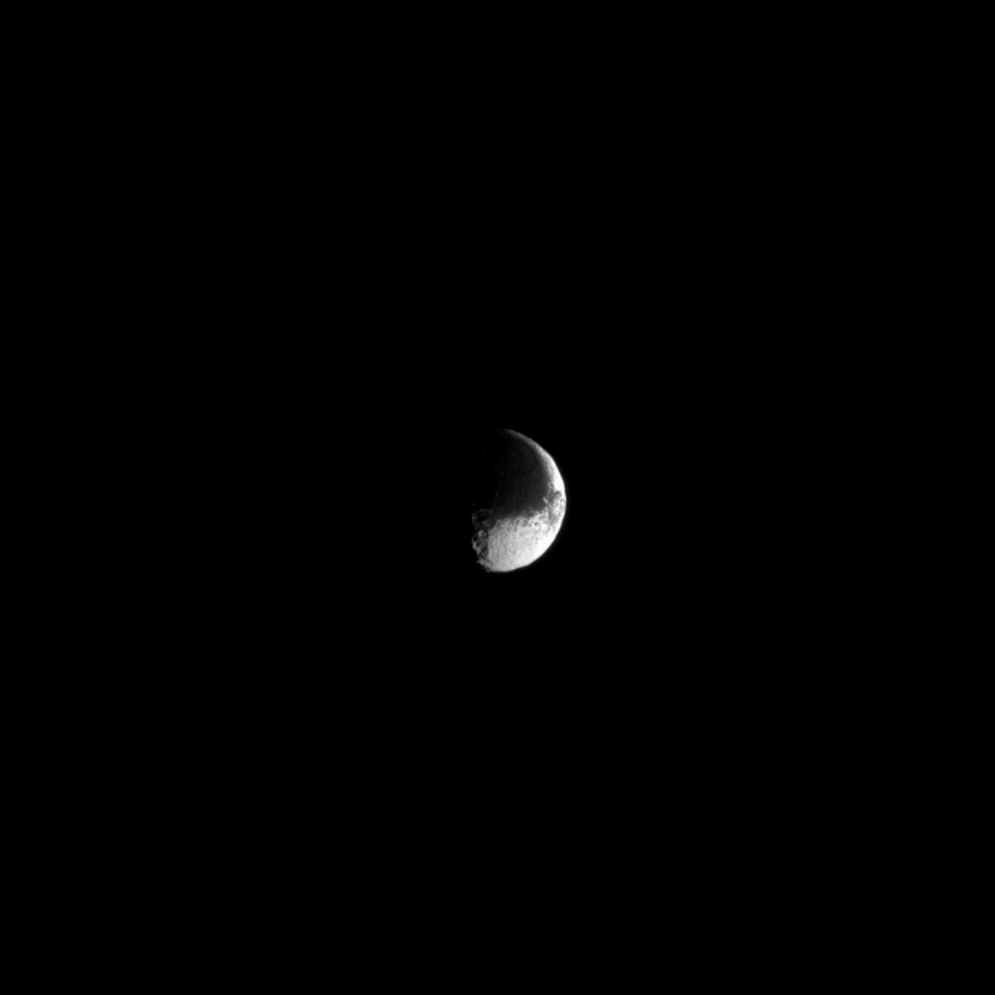

Yin and Yang

Iapetus is a moon of extreme contrasts. The light and dark features give the moon a distinctive “yin and yang” appearance. Scientists believe that a runaway migration of ice on the surface, triggered by a preferential initial darkening and consequential warming of the leading hemisphere of the moon by infalling debris from the outer moon Phoebe, may be responsible for the unusual and striking appearance.

For more on Iapetus (914 miles, or 1,471 kilometers across), see this press release about theories regarding this moon’s unique color dichotomy.

This view looks toward the Saturn-facing hemisphere of Iapetus. North on Iapetus is up and rotated 30 degrees to the right. The image was taken in visible light with the Cassini spacecraft narrow-angle camera on Aug. 30, 2013.

The view was obtained at a distance of approximately 1.5 million miles (2.5 million kilometers) from Iapetus. The raw image scale is 9 miles (15 kilometers) per pixel. This image has been magnified by a factor of 1.5.

The Cassini-Huygens mission is a cooperative project of NASA, the European Space Agency and the Italian Space Agency. The Jet Propulsion Laboratory, a division of the California Institute of Technology in Pasadena, manages the mission for NASA’s Science Mission Directorate, Washington, D.C. The Cassini orbiter and its two onboard cameras were designed, developed and assembled at JPL. The imaging operations center is based at the Space Science Institute in Boulder, Colo.

Credit: NASA/JPL-Caltech/Space Science Institute